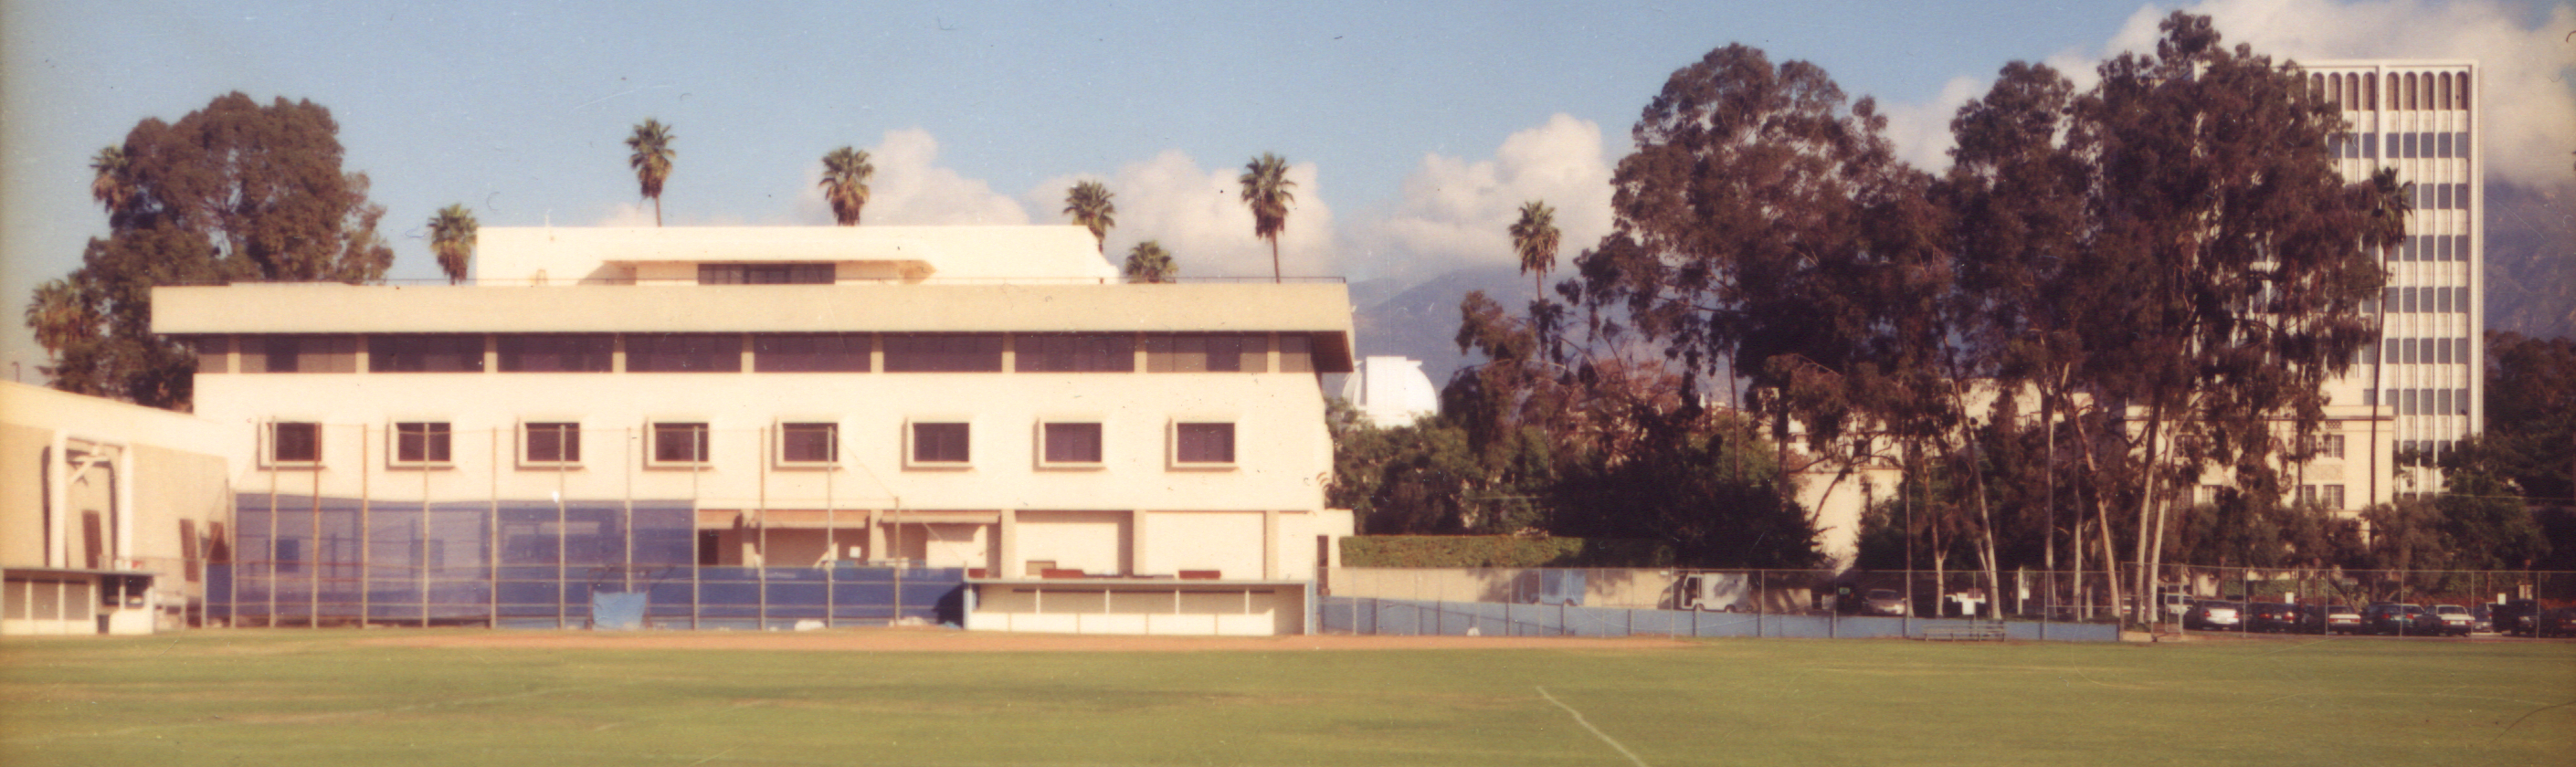

Spitzer Science Center

Credit: NASA/JPL-Caltech/J. Keller (SSC)